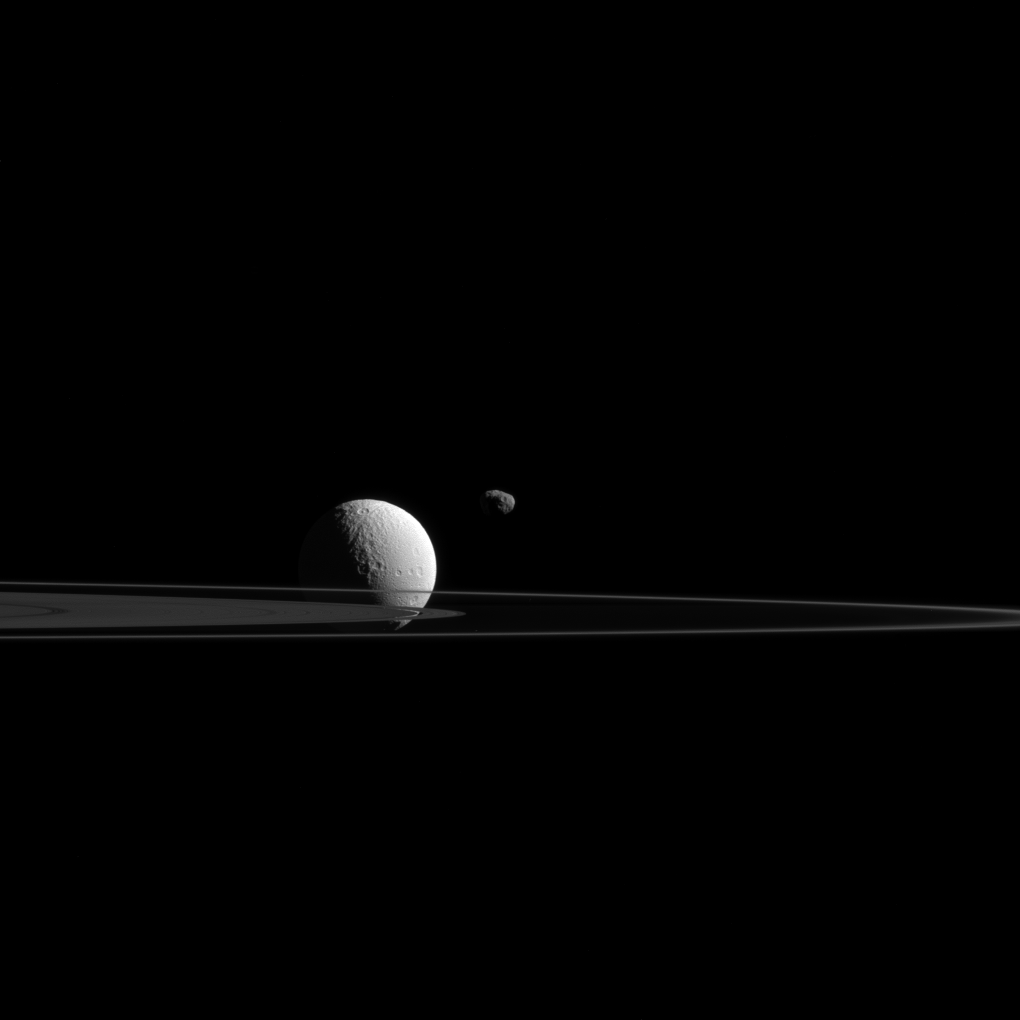

Janus and Tethys

Janus and Tethys demonstrate the main difference between small moons and large ones. It’s all about the moon’s shape.

Moons like Tethys (660 miles or 1,062 kilometers across) are large enough that their own gravity is sufficient to overcome the material strength of the substances they are made of (mostly ice in the case of Tethys) and mold them into spherical shapes. But small moons like Janus (111 miles or 179 kilometers across) are not massive enough for their gravity to form them into a sphere. Janus and its like are left as irregularly shaped bodies.

Saturn’s narrow F ring and the outer edge of its A ring slice across the scene.

This view looks toward the unilluminated side of the rings from about 0.23 degrees below the ring plane. The image was taken in visible green light with the Cassini spacecraft narrow-angle camera on Oct. 27, 2015.

The view was obtained at a distance of approximately 593,000 miles (955,000 kilometers) from Janus. Image scale at Janus is 3.7 miles (6 kilometers) per pixel. Tethys was at a distance of 810,000 miles (1.3 million kilometers) for an image scale of 5 miles (8 kilometers) per pixel.

The Cassini mission is a cooperative project of NASA, ESA (the European Space Agency) and the Italian Space Agency. The Jet Propulsion Laboratory, a division of the California Institute of Technology in Pasadena, manages the mission for NASA’s Science Mission Directorate, Washington. The Cassini orbiter and its two onboard cameras were designed, developed and assembled at JPL. The imaging operations center is based at the Space Science Institute in Boulder, Colorado.

Credit: NASA/JPL-Caltech/Space Science Institute